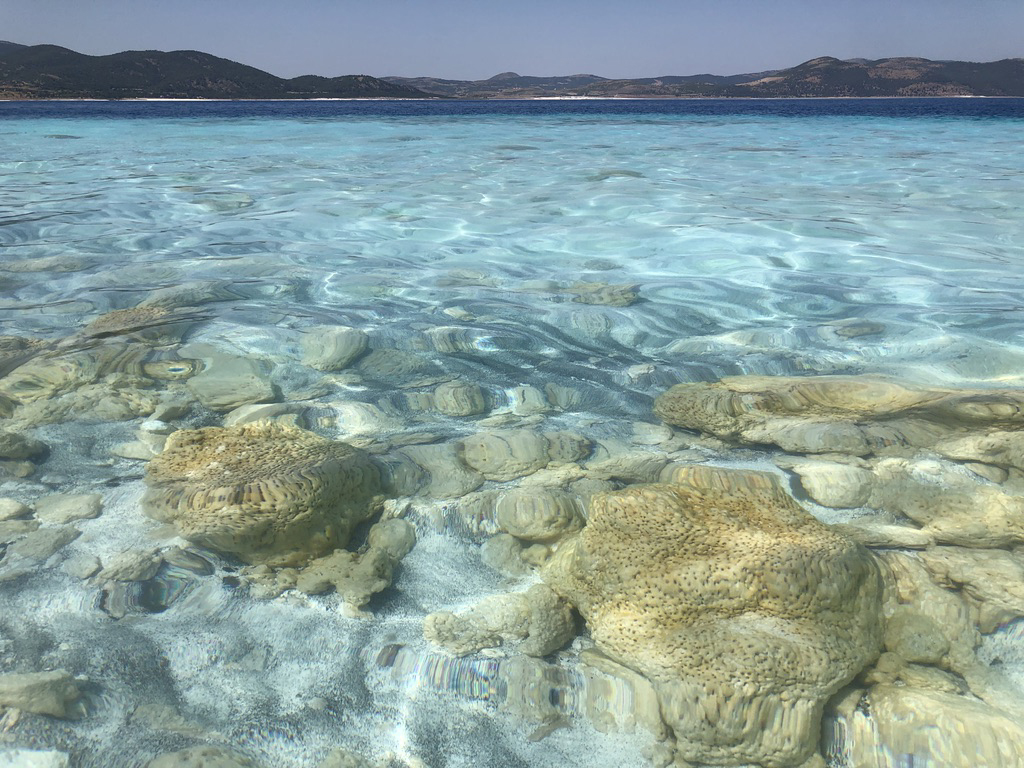

Lake Salda Rocks

The rocks seen here along the shoreline of Lake Salda in Turkey were formed over time by microbes that trap minerals and sediments in the water. These so-called microbialites were once a major form of life on Earth and provide some of the oldest known fossilized records of life on our planet. NASA’s Mars 2020 Perseverance mission will search for signs of ancient life on the Martian surface. Studying these microbial fossils on Earth has helped scientists prepare for the mission.

Today, the Martian surface is devoid of lakes and rivers, but billions of years ago it may have looked like this aqueous location on Earth. NASA’s Perseverance Mars rover will land in Jezero Crater, which scientists believe was home to a lake and river delta about 3.5 billion years ago. Together, they could have collected and preserved ancient organic molecules and other potential signs of microbial life from the water and sediments that flowed into the crater billions of years ago.

A division of Caltech in Pasadena, California, NASA’s Jet Propulsion Laboratory built and will manage operations of the Mars 2020 Perseverance rover for the agency.

Credit: NASA/JPL-Caltech